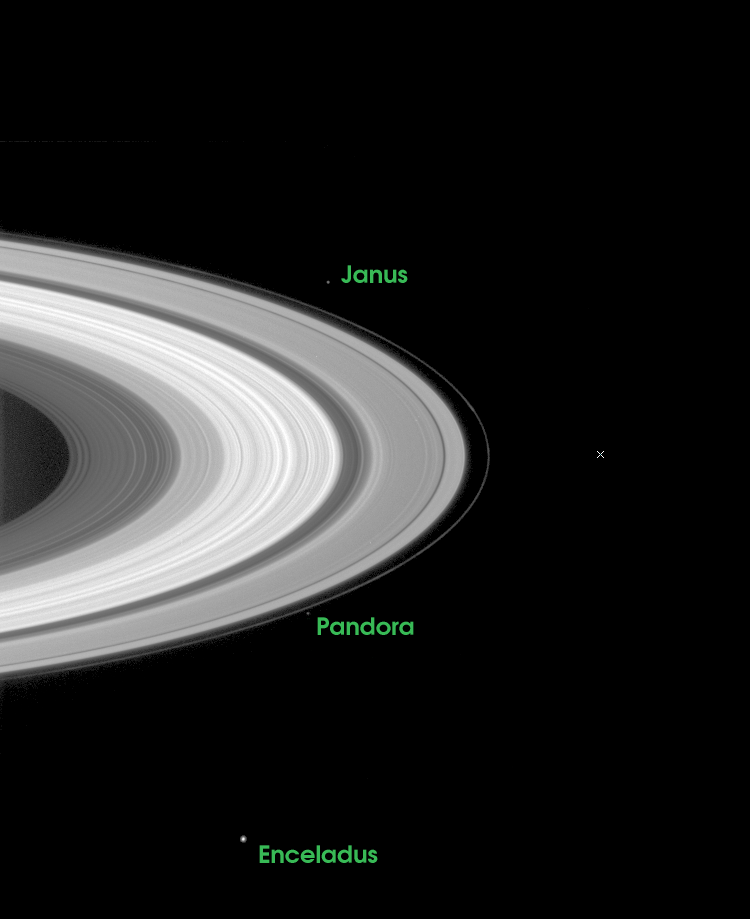

Passage through the Ring Plane

The path that lies ahead for the Cassini-Huygens mission is indicated in this image which illustrates where the spacecraft will be just 27 days from now, when it arrives at Saturn and crosses the ring plane 33 minutes before performing its critical orbital insertion maneuver.

The X indicates the point where Cassini will pierce the ring plane on June 30, 2004, going from south to north of the ring plane, 33 minutes before the main engine fires to begin orbital insertion. The indicated point is between the narrow F-ring on the left and Saturn’s tenuous G-ring which is too faint to be seen in this exposure.

The image was taken on May 11, 2004 when the spacecraft was 26.3 million kilometers (16.3 million miles) from Saturn. Image scale is 158 kilometers (98 miles) per pixel. Moons visible in this image: Janus (181 kilometers or 113 miles across), one of the co-orbital moons; Pandora (84 kilometers or 52 miles across), one of the F ring shepherding moons; and Enceladus (499 kilometers or 310 miles across), a moon which may be heated from within and thus have a liquid sub-surface ocean.

The Cassini-Huygens mission is a cooperative project of NASA, the European Space Agency and the Italian Space Agency. The Jet Propulsion Laboratory, a division of the California Institute of Technology in Pasadena, manages the Cassini-Huygens mission for NASA’s Office of Space Science, Washington, D.C. The Cassini orbiter and its two onboard cameras, were designed, developed and assembled at JPL. The imaging team is based at the Space Science Institute, Boulder, Colo.

Credit: NASA/JPL/Space Science Institute